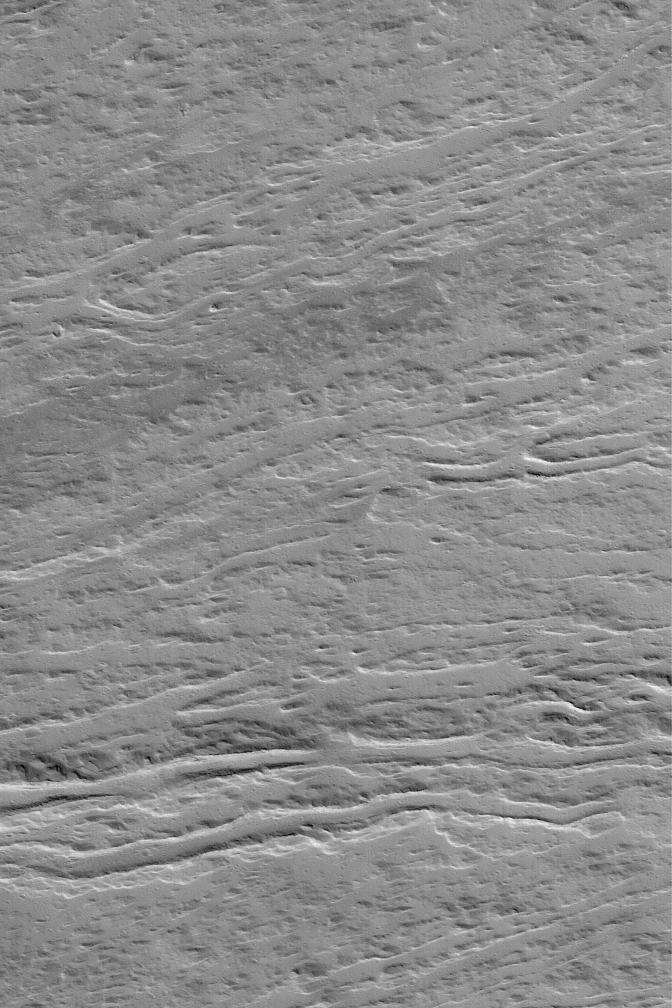

Olympian Flows

9 April 2004
This Mars Global Surveyor (MGS) Mars Orbiter Camera (MOC) image shows lava flows and leveed lava channels on the lower northeast flank of the giant volcano, Olympus Mons. The image is located near 20.9°N, 130.5°W, and covers an area about 3 km (1.9 mi) across. Sunlight illuminates the scene from the lower left.

Credit: NASA/JPL/Malin Space Science Systems